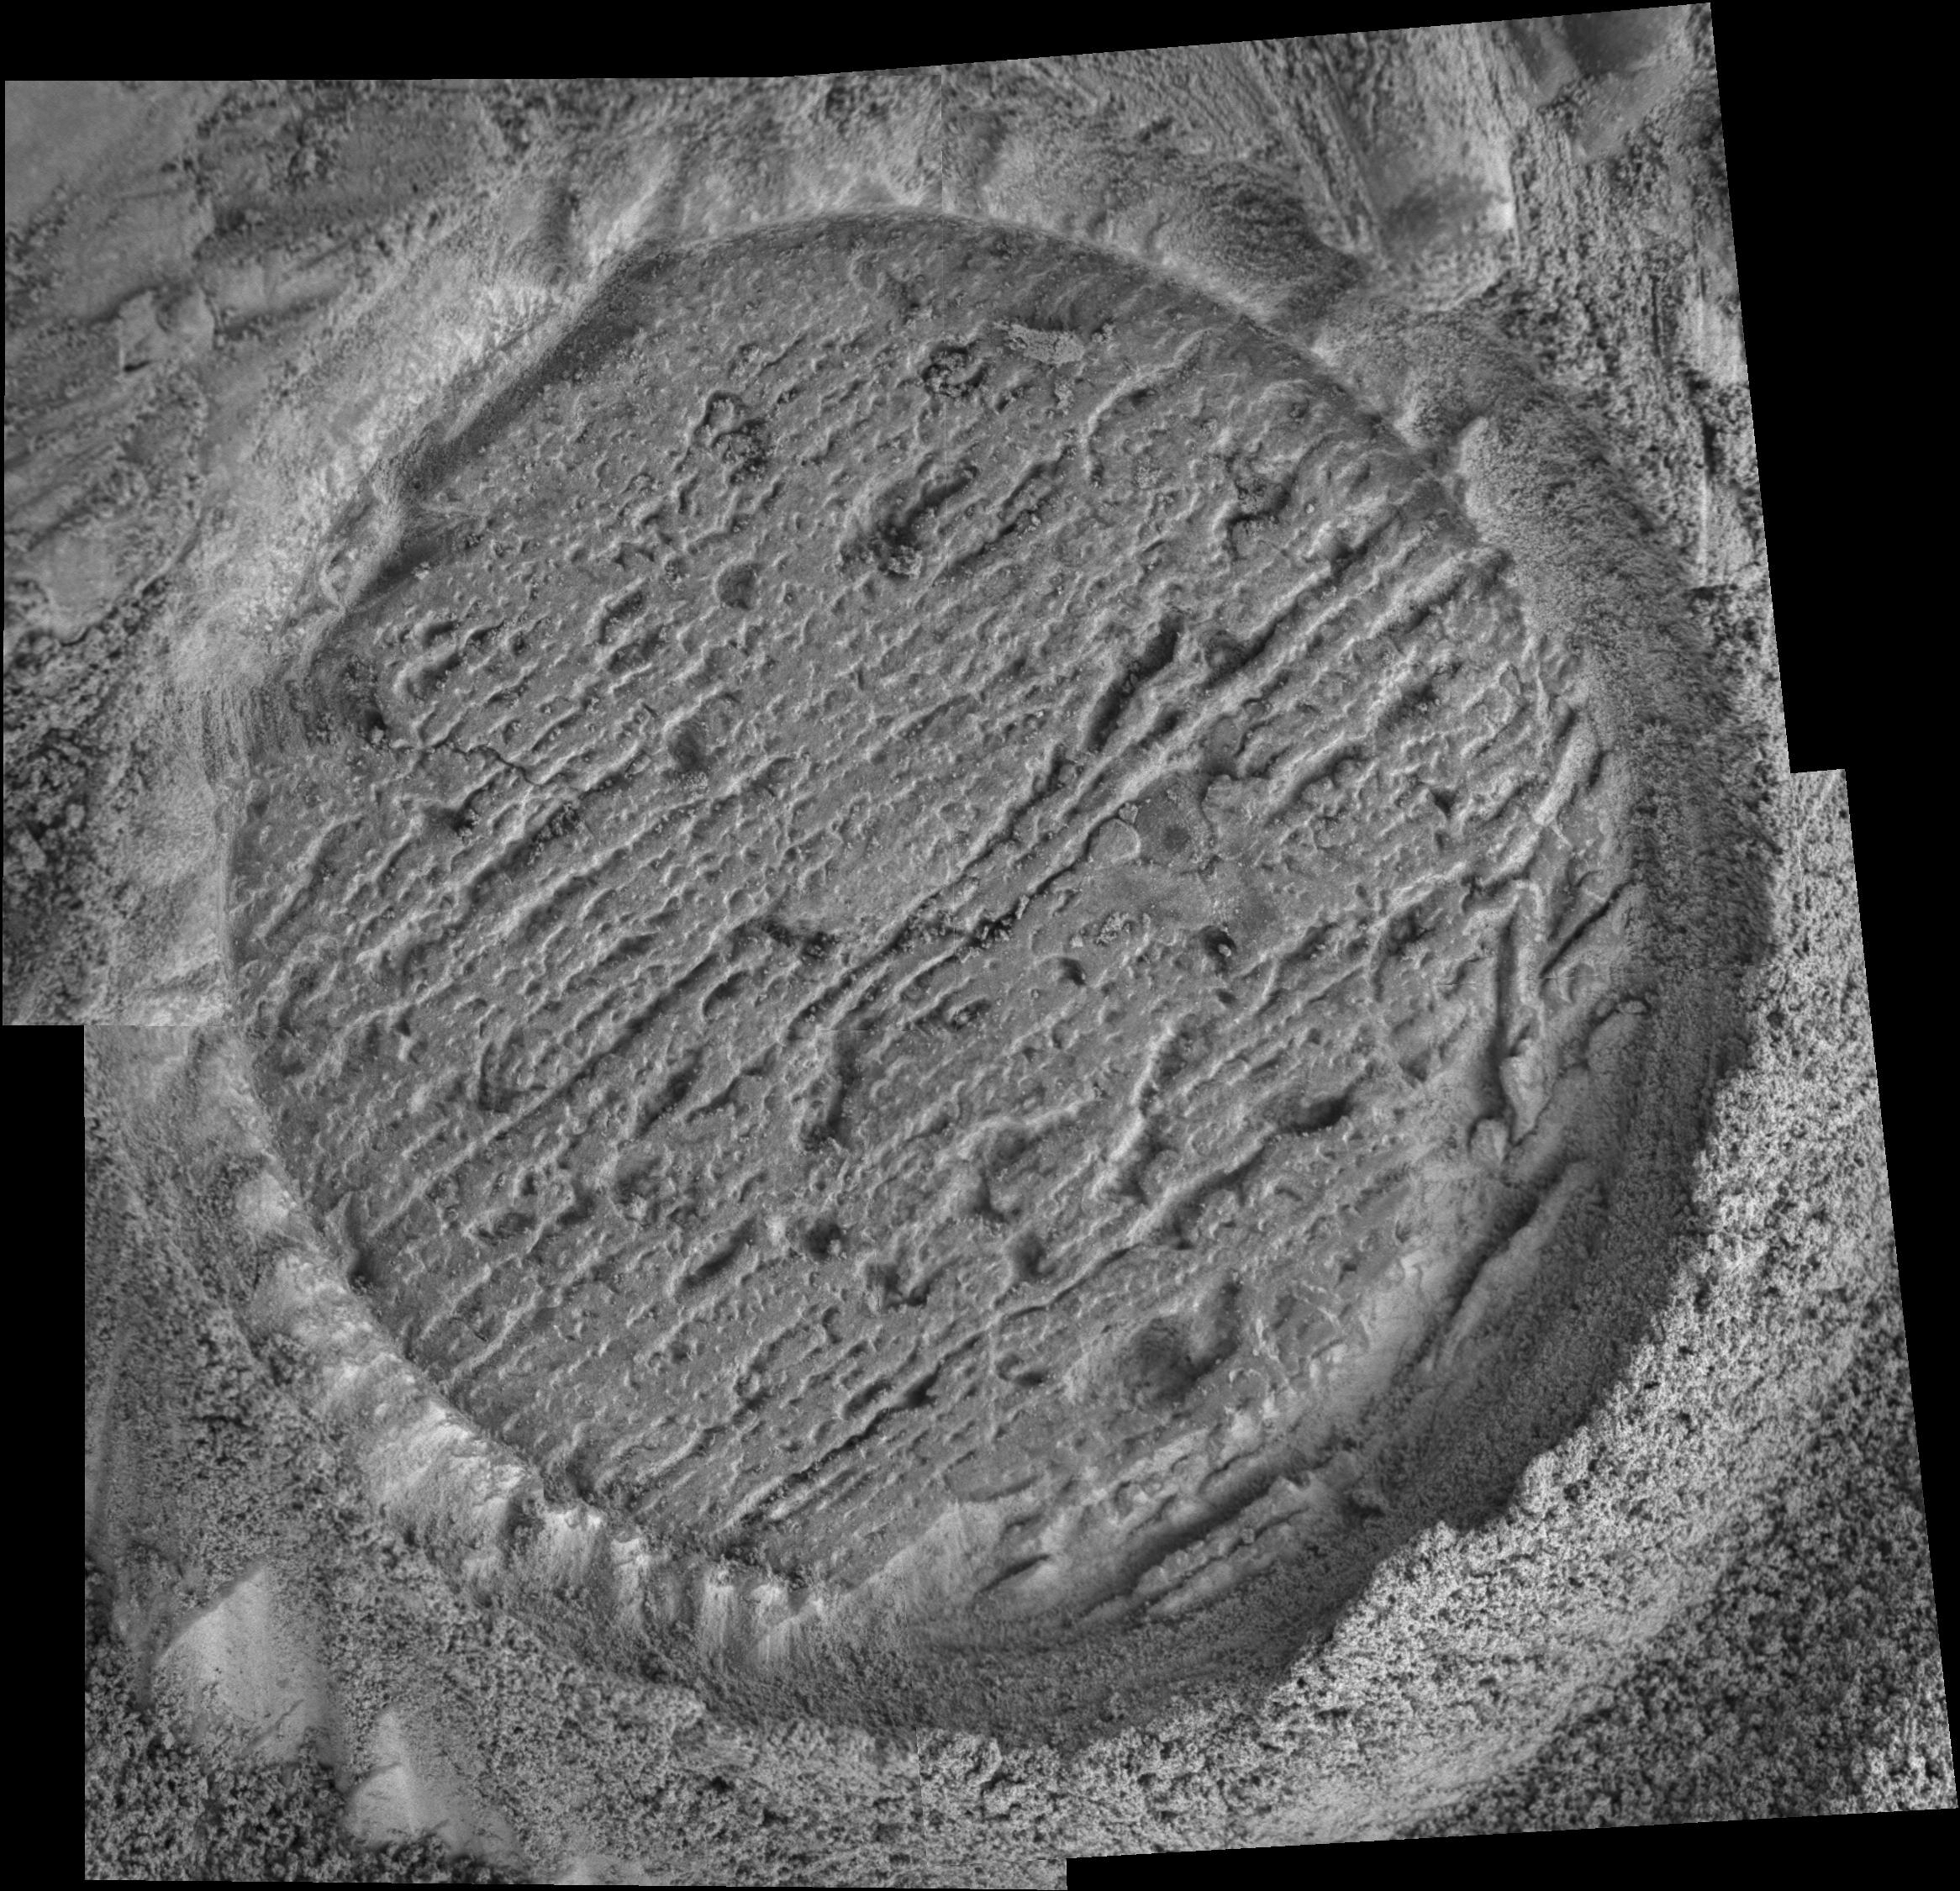

‘Cobble Hill’ Profile

This mosaic of images taken by the microscopic imager on the Mars Exploration Rover Opportunity shows the finely-laminated target called “Cobble Hill” at “Endurance Crater.” Scientists studying the target have determined that the layers within it are rich in sulfate, like many of the rocks in Endurance and “Eagle Crater” that have been investigated so far. This image comprises four separate microscopic images taken on sol 143 (June 19, 2004). The circle is where the rover’s rock abrasion tool cut away the rock’s surface to expose the interior. It is 4.5 centimeters (1.8 inches) in diameter.

Credit: NASA/JPL/Cornell/USGS